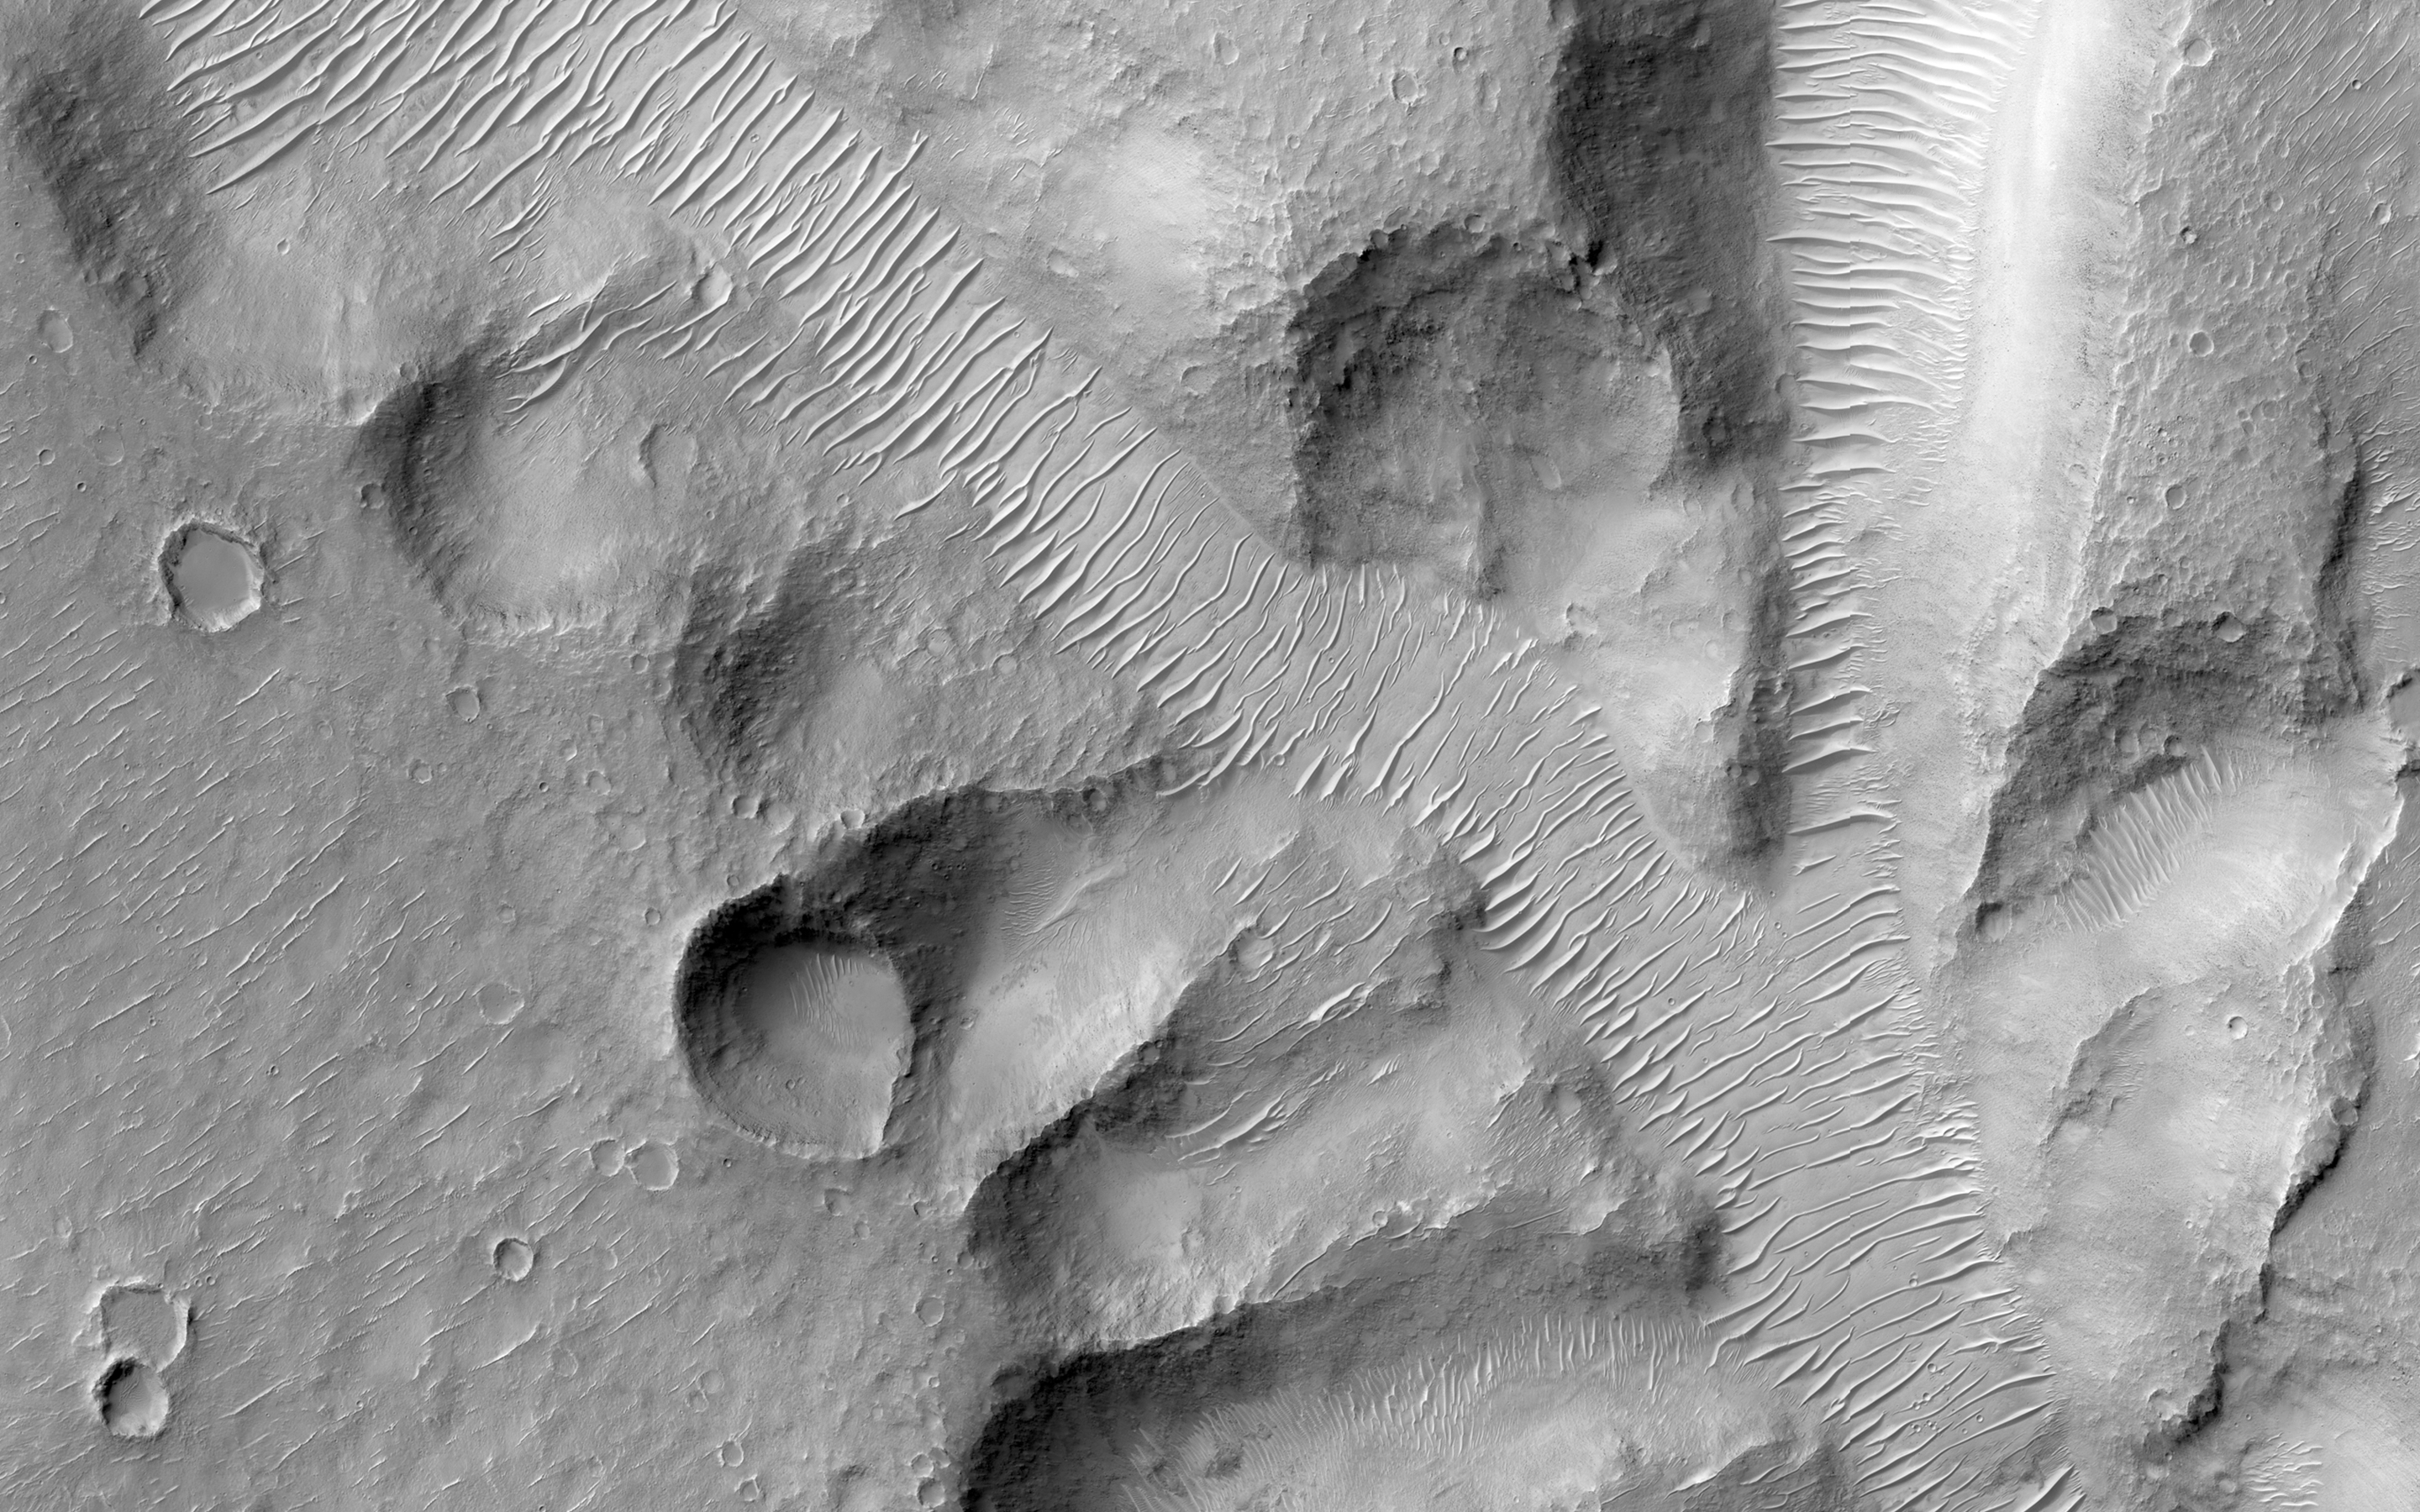

Nirgal Vallis Tributaries

Nirgal Vallis is one of the largest and longest valley networks on Mars (approximately 400 kilometers in length). Oriented roughly east-west and located north of the Argyre impact basin, its western region contains numerous short, theater-headed tributaries that merge into a long, sinuous, and deeply entrenched main valley that extends eastward to Uzboi Vallis.

The area in this image (centered at -27.1730 latitude, 313.7340 longitude) is of the western most tributaries. Valley heads are steep and abrupt with blunt terminations. Although Nirgall Vallis formed long ago, likely by flowing water, abundant wind-blown sediments transformed into the dune fields that now line the valley floors. However, the distinctive valley pattern shape with steep walls and flat floors led many to propose that ground water flowed out to the surface along the valley heads and walls of the numerous tributaries. This process, known as sapping, begins with ground water flowing along subsurface fractures or permeable layers and carrying out sediments with it as it emerges at the cliff face.

Eventually, the loss of support from beneath undermines the cliff face, causing it to slump into the valley. With continued sapping, tributaries grow progressively in a headward direction. This kind of erosion is common in the Colorado Plateau of the Southwestern United States and helped form the distinctive shape of the Grand Canyon. Wrinkle ridges intersecting several tributaries may have provided additional avenues for ground water flow into the valley system.

HiRISE is one of six instruments on NASA’s Mars Reconnaissance Orbiter. The University of Arizona, Tucson, operates the orbiter’s HiRISE camera, which was built by Ball Aerospace & Technologies Corp., Boulder, Colo. NASA’s Jet Propulsion Laboratory, a division of the California Institute of Technology in Pasadena, manages the Mars Reconnaissance Orbiter Project for the NASA Science Mission Directorate, Washington.

Credit: NASA/JPL-Caltech/Univ. of Arizona